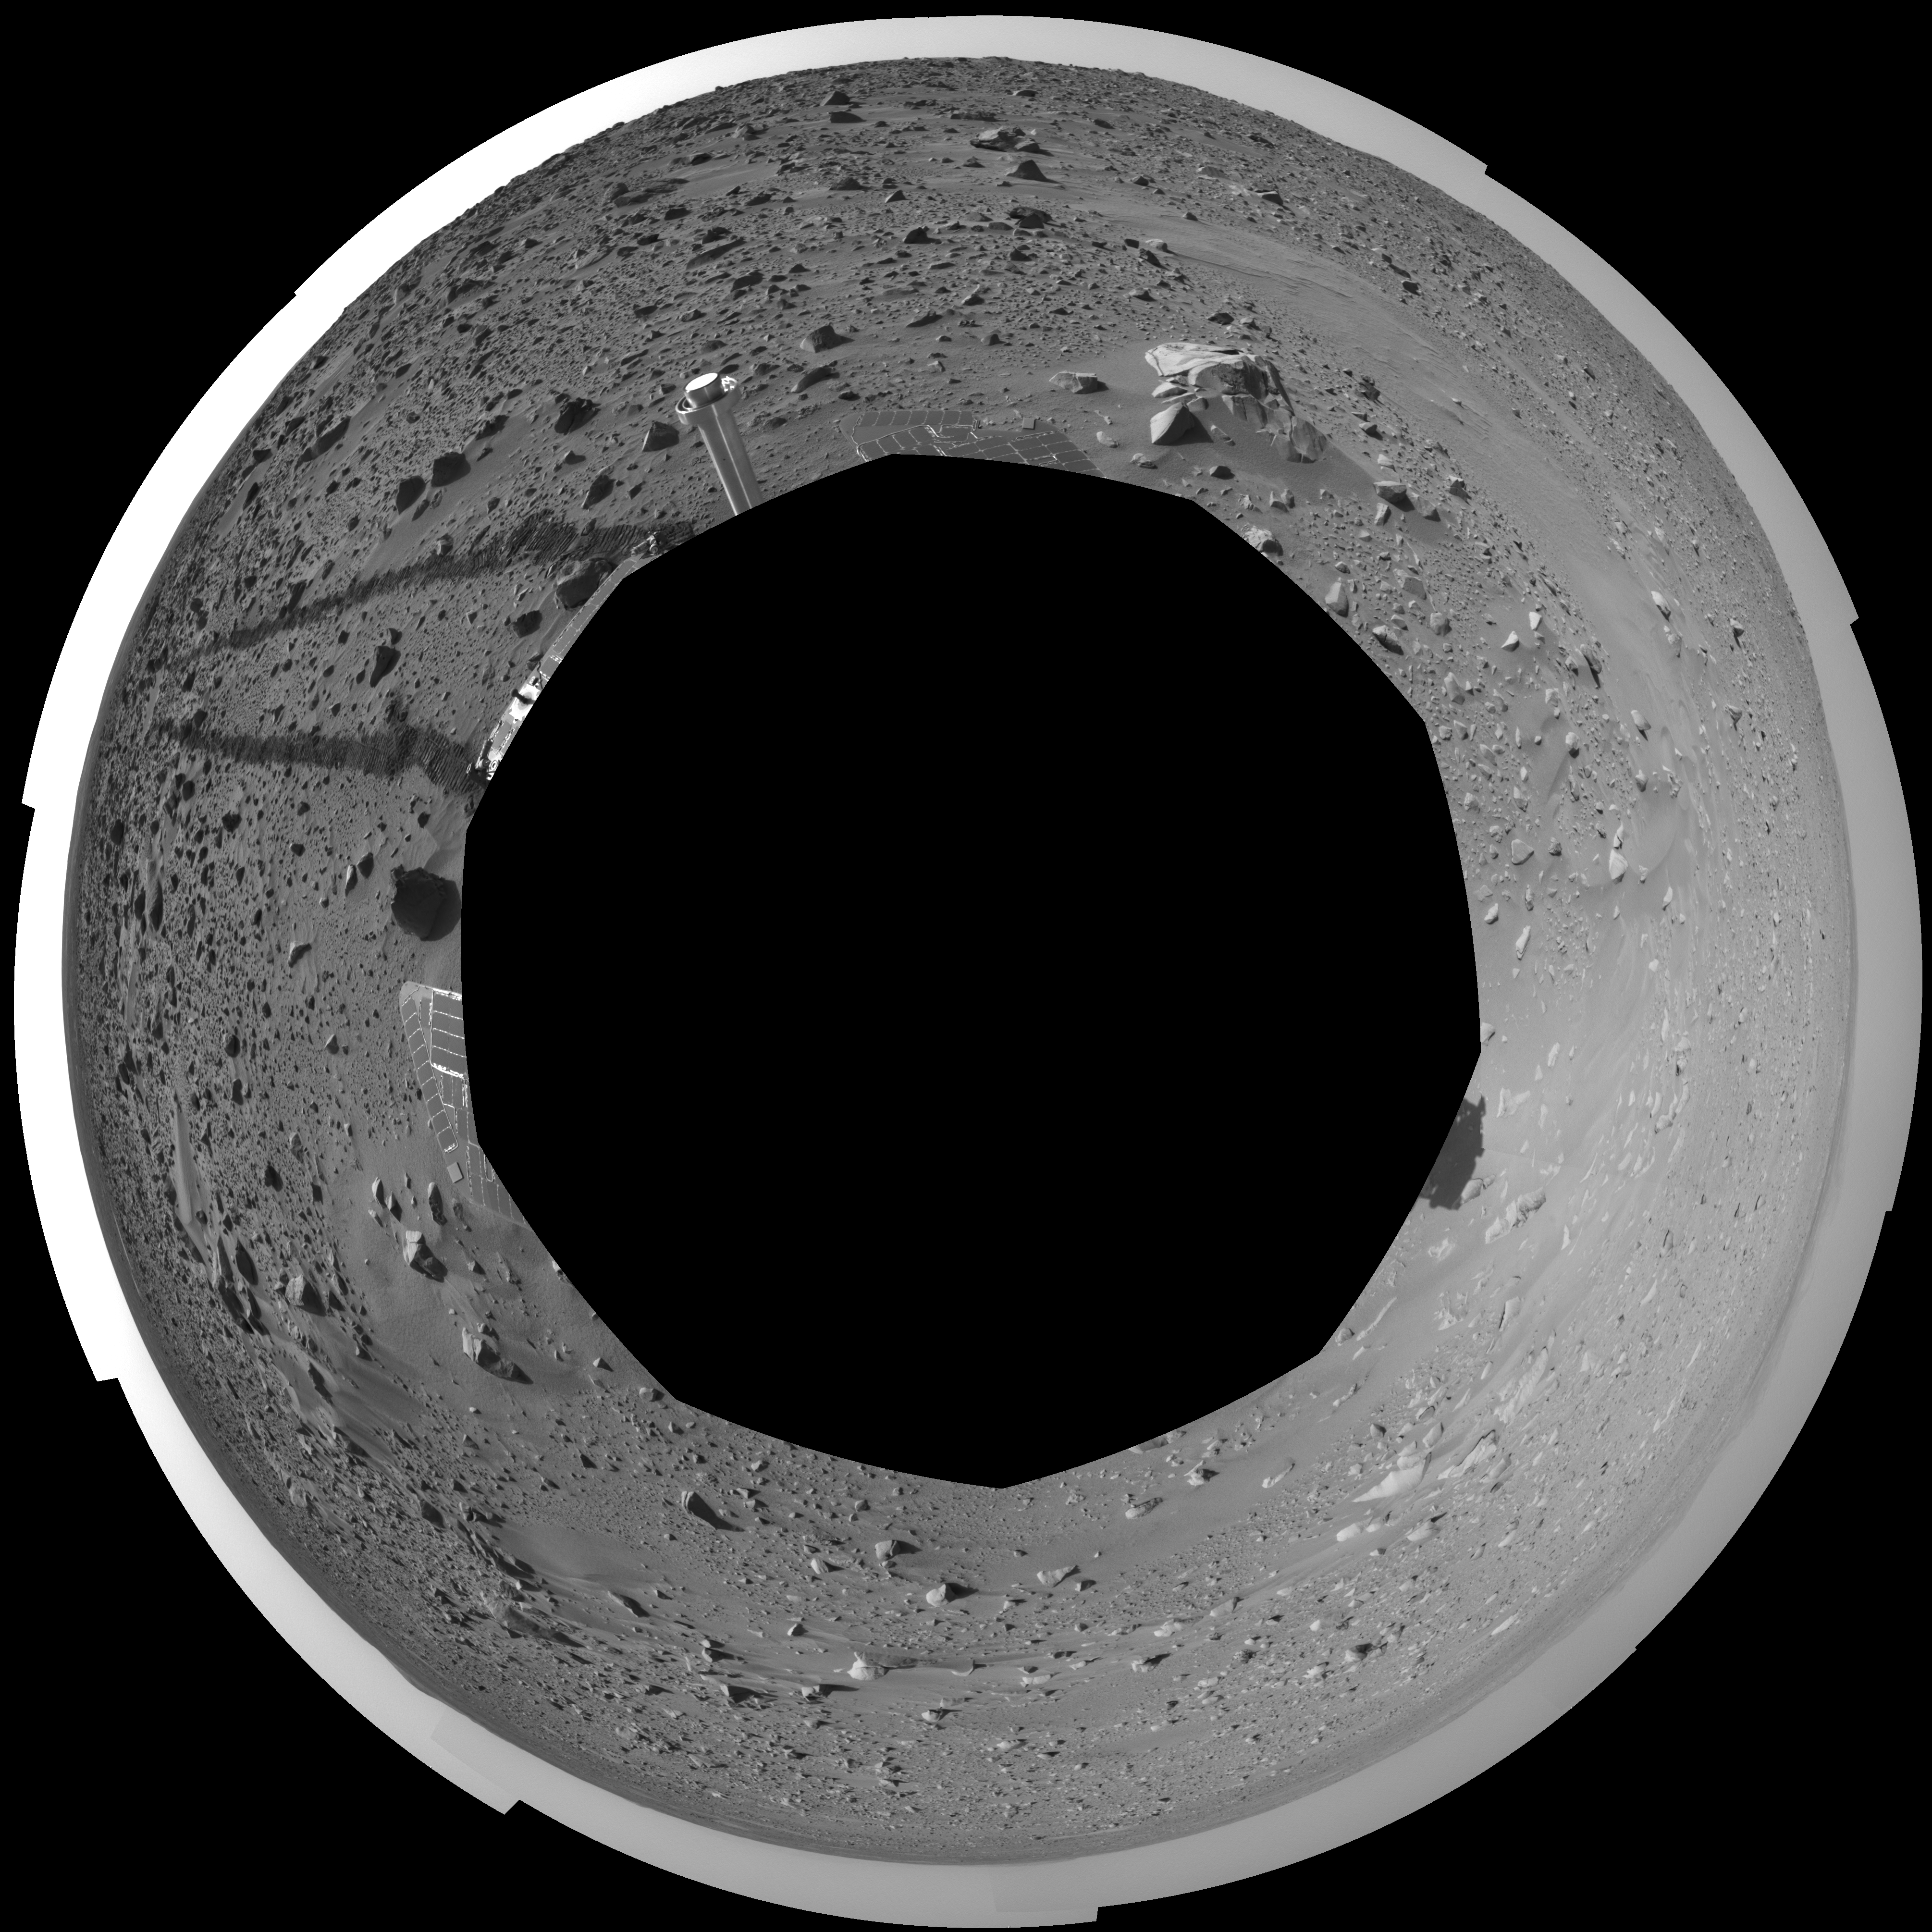

Spirit’s View on Sol 93 (polar)

This polar-projection mosaic was created from navigation camera images that NASA’s Mars Exploration Rover Spirit acquired on sol 93 (April 7, 2004). It reveals the martian view from Spirit’s position during the four-sol flight software update that began on sol 94.

Credit: NASA/JPL